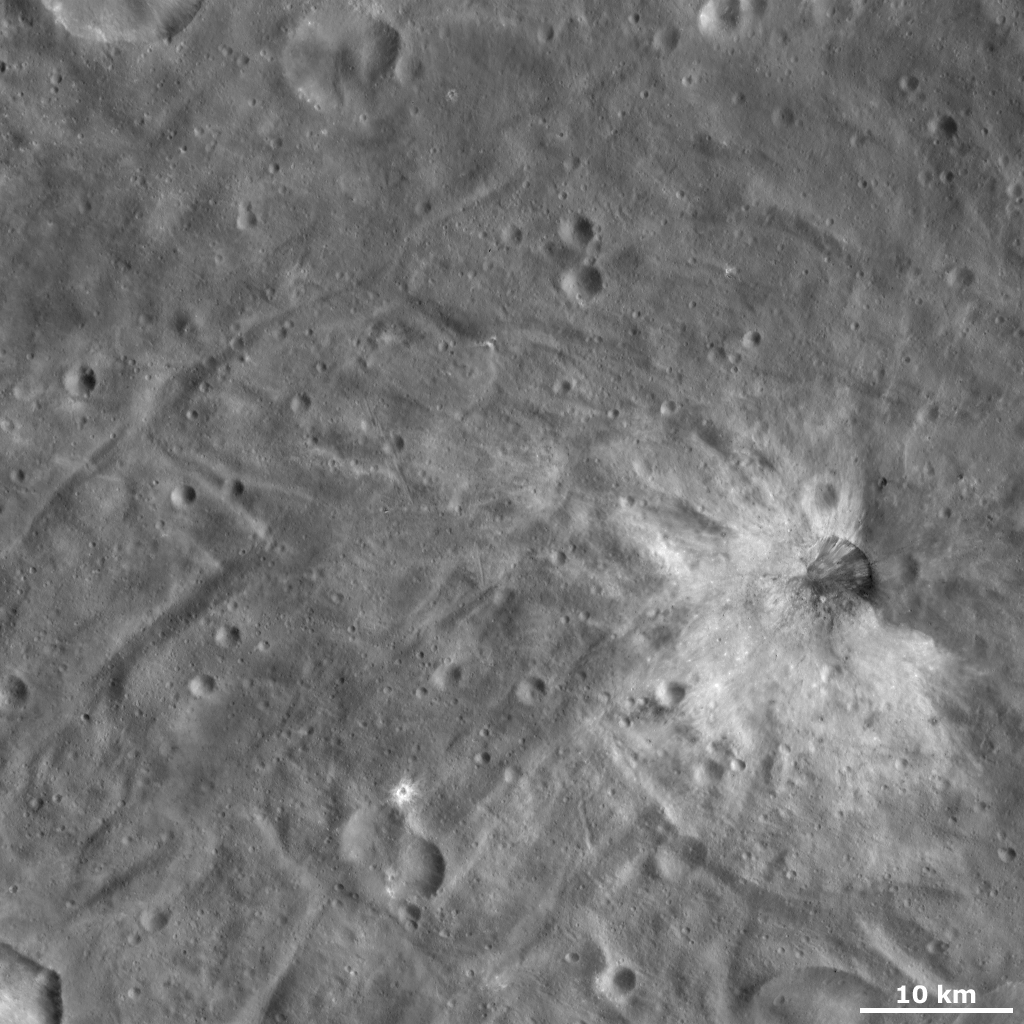

Justina Crater

This Dawn framing camera (FC) image of Vesta shows Justina crater, which is the crater surrounded by bright material, in the bottom left of the image. Justina crater has a reasonably degraded rim and is roughly 7 kilometers (4.3 miles) in diameter. It is a distinctive crater because of the bright blanket of ejecta material that surrounds it on nearly all sides. There is a gap in this bright material on the right side of Justina. There also appears to be bright material slumping into Justina, which partly obscures its rim in some places. A patch of dark material is located on the right side of the crater. Justina is surrounded by sinuous ridges and grooves, which are characteristic of Vesta’s southern hemisphere.

This image is located in Vesta’s Urbinia quadrangle, in Vesta’s southern hemisphere. NASA’s Dawn spacecraft obtained this image with its framing camera on Oct. 22, 2011. This image was taken through the camera’s clear filter. The distance to the surface of Vesta is 700 kilometers (435 miles) and the image has a resolution of about 65 meters (213 feet) per pixel. This image was acquired during the HAMO (high-altitude mapping orbit) phase of the mission.

The Dawn mission to Vesta and Ceres is managed by NASA’s Jet Propulsion Laboratory, a division of the California Institute of Technology in Pasadena, for NASA’s Science Mission Directorate, Washington D.C. UCLA is responsible for overall Dawn mission science. The Dawn framing cameras have been developed and built under the leadership of the Max Planck Institute for Solar System Research, Katlenburg-Lindau, Germany, with significant contributions by DLR German Aerospace Center, Institute of Planetary Research, Berlin, and in coordination with the Institute of Computer and Communication Network Engineering, Braunschweig. The Framing Camera project is funded by the Max Planck Society, DLR, and NASA/JPL.

Credit: NASA/JPL-Caltech/UCLA/MPS/DLR/IDA